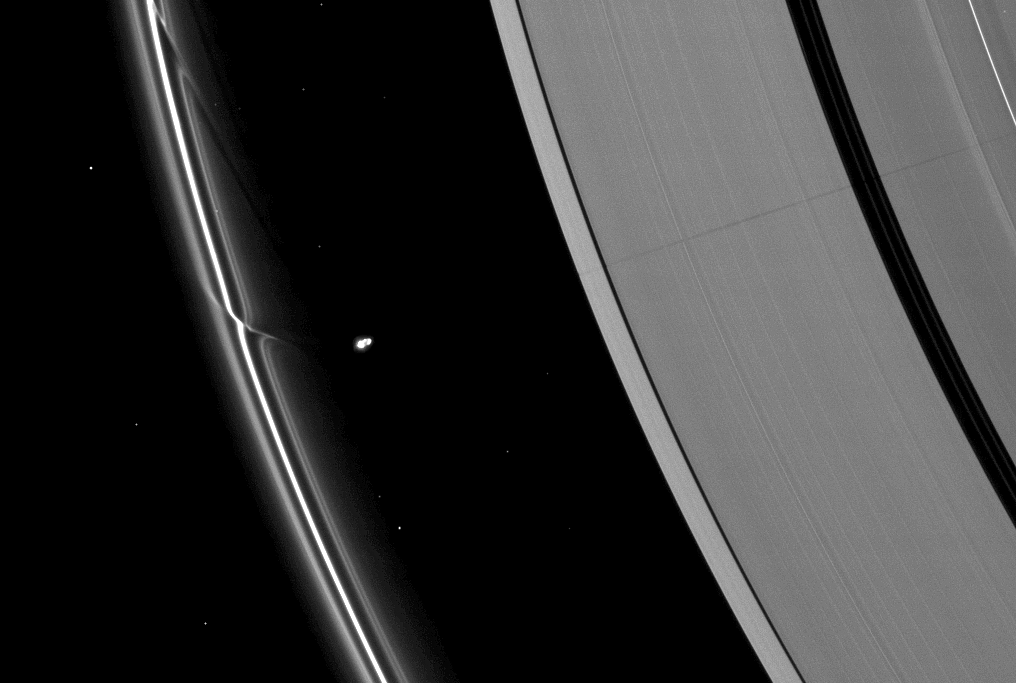

Affecting Two Rings

The effects of the small moon Prometheus loom large on two of Saturn’s rings in this image taken a short time before Saturn’s August 2009 equinox.

A long, thin shadow cast by the moon stretches across the A ring on the right. The gravity of potato-shaped Prometheus (86 kilometers, or 53 miles across) periodically creates streamer-channels in the F ring, and the moon’s handiwork can seen be on the left of the image. To learn more and to watch a movie of this process, see PIA08397.

The novel illumination geometry that accompanies equinox lowers the sun’s angle to the ringplane, significantly darkens the rings, and causes out-of-plane structures to look anomalously bright and cast shadows across the rings. These scenes are possible only during the few months before and after Saturn’s equinox, which occurs only once in about 15 Earth years. Before and after equinox, Cassini’s cameras have spotted not only the predictable shadows of some of Saturn’s moons (see PIA11657), but also the shadows of newly revealed vertical structures in the rings themselves (see PIA11665).

Prometheus is overexposed in this image. Bright specks in the image are background stars.

This view looks toward the northern, unilluminated side of the rings from about 28 degrees above the ringplane.

The image was taken in visible light with the Cassini spacecraft narrow-angle camera on July 30, 2009. The view was acquired at a distance of approximately 1.8 million kilometers (1.1 million miles) from Saturn and at a Sun-Saturn-spacecraft, or phase, angle of 97 degrees. Image scale is 10 kilometers (6 miles) per pixel.

The Cassini-Huygens mission is a cooperative project of NASA, the European Space Agency and the Italian Space Agency. The Jet Propulsion Laboratory, a division of the California Institute of Technology in Pasadena, manages the mission for NASA’s Science Mission Directorate, Washington, D.C. The Cassini orbiter and its two onboard cameras were designed, developed and assembled at JPL. The imaging operations center is based at the Space Science Institute in Boulder, Colo.

Credit: NASA/JPL/Space Science Institute